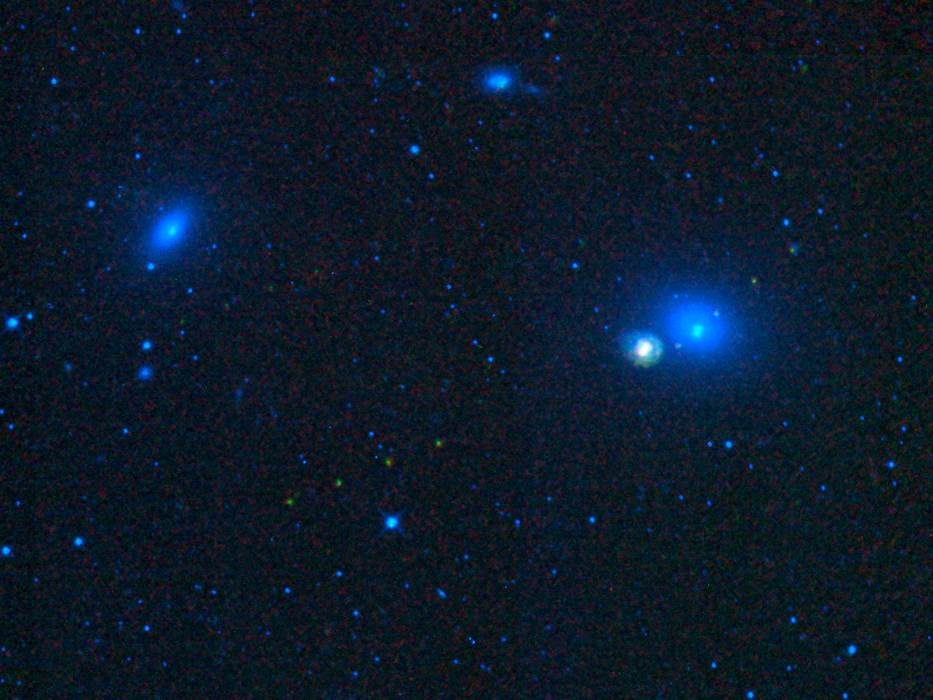

Asteroids in Virgo

This image from NASA’s Wide-field Infrared Survey Explorer, or WISE, shows four galaxies in the Virgo cluster: Messier 59, Messier 60, NGC 4647, and NGC 4638. It also shows the tracks of three asteroids, which appear in this image as trails of green dots. The galaxies in the Virgo cluster contain billions of stars and are 55 million light-years away. The asteroids are members of the solar system and are only millions of kilometers away (several light-minutes).

The asteroids are seen as trails of dots because the image was made by combining several observations of this region taken at different times. The asteroids move from one observation to the next, creating the trail effect. WISE observed infrared light, and the colors here are representational. Blue and cyan (blue-green) represent light with a wavelength of 3.6 and 4.6 microns, respectively, showing mostly hot stars. Green and red represent light of 12 and 22 microns, respectively, showing cooler objects, like asteroids.

JPL manages the Wide-field Infrared Survey Explorer for NASA’s Science Mission Directorate, Washington. The principal investigator, Edward Wright, is at UCLA. The mission was competitively selected under NASA’s Explorers Program managed by the Goddard Space Flight Center, Greenbelt, Md. The science instrument was built by the Space Dynamics Laboratory, Logan, Utah, and the spacecraft was built by Ball Aerospace & Technologies Corp., Boulder, Colo. Science operations and data processing take place at the Infrared Processing and Analysis Center at the California Institute of Technology in Pasadena. Caltech manages JPL for NASA.

Credit: NASA/JPL-Caltech/UCLA